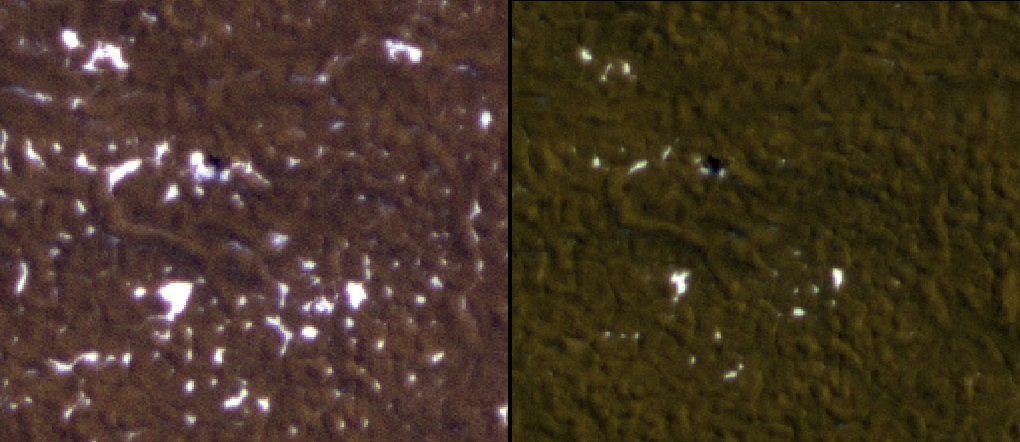

Ice Around Phoenix Lander Continues to Lessen in Spring

Stages in the seasonal disappearance of surface ice from the ground around the Phoenix Mars Lander are visible in these images taken on Feb. 8, 2010, (left) and Feb. 25, 2010, during springtime on northern Mars.

These views come from observations made by the High Resolution Imaging Science Experment camera on NASA’s Mars Reconnaissance Orbiter as part of an ongoing study of changes at the Phoenix site. The views cover an area about 100 meters (100 yards) wide and are products from observations catalogued as ESP_016582_2485 and ESP_016793_2485. North is toward the bottom.

Phoenix landed on Mars on May 25, 2008, and operated successfully in the Martian arctic for about two months longer than its planned three-month mission. Operations ended when waning sunlight left the solar-powered craft with insufficient energy to keep working.

The University of Arizona, Tucson, operates the High Resolution Imaging Science Experment, which was built by Ball Aerospace & Technologies Corp., Boulder, Colo. NASA’s Jet Propulsion Laboratory, a division of the California Institute of Technology, Pasadena, manages the Mars Reconnaissance Orbiter for the NASA Science Mission Directorate, Washington. Lockheed Martin Space Systems, Denver, is the spacecraft development and integration contractor for the project. For more information about the camera, and thousands of images, visit http://hirise.lpl.arizona.edu/.

Photojournal Note: As planned, the Phoenix lander, which landed May 25, 2008 23:53 UTC, ended communications in November 2008, about six months after landing, when its solar panels ceased operating in the dark Martian winter.

Credit: NASA/JPL-Caltech/University of Arizona